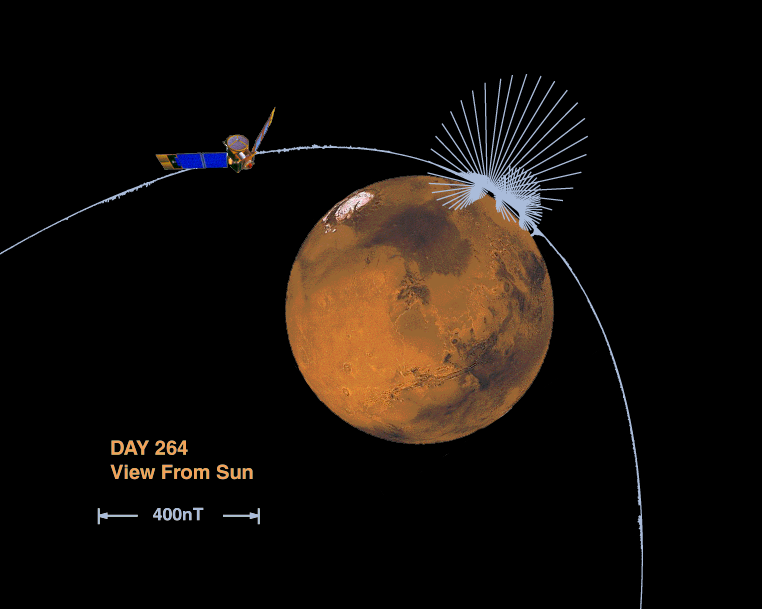

Orientation and Magnitude of Mars’ Magnetic Field

This image shows the orientation and magnitude of the magnetic field measured by the MGS magnetometer as it sped over the surface of Mars during an early aerobraking pass (Day of the year, 264; “P6” periapsis pass). At each point along the spacecraft trajectory we’ve drawn vectors in the direction of the magnetic field measured at that instant; the length of the line is scaled to show the relative magnitude of the field. Imagine traveling along with the MGS spacecraft, holding a string with a magnetized needle on one end: this essentially a compass with a needle that is free to spin in all directions. As you pass over the surface the needle would swing rapidly, first pointing towards the planet and then rotating quickly towards “up” and back down again. All in a relatively short span of time, say a minute or two, during which time the spacecraft has traveled a couple of hundred miles. You’ve just passed over one of many “magnetic anomalies” thus far detected near the surface of Mars. A second major anomaly appears a little later along the spacecraft track, about 1/4 the magnitude of the first – can you find it? The short scale length of the magnetic field signature locates the source near the surface of Mars, perhaps in the crust, a 10 to 75 kilometer thick outer shell of the planet (radius 3397 km).

The Jet Propulsion Laboratory’s Mars Surveyor Operations Project operates the Mars Global Surveyor spacecraft with its industrial partner, Lockheed Martin Astronautics, from facilities in Pasadena, CA and Denver, CO. JPL is an operating division of California Institute of Technology (Caltech).

Credit: NASA/JPL/GSFC